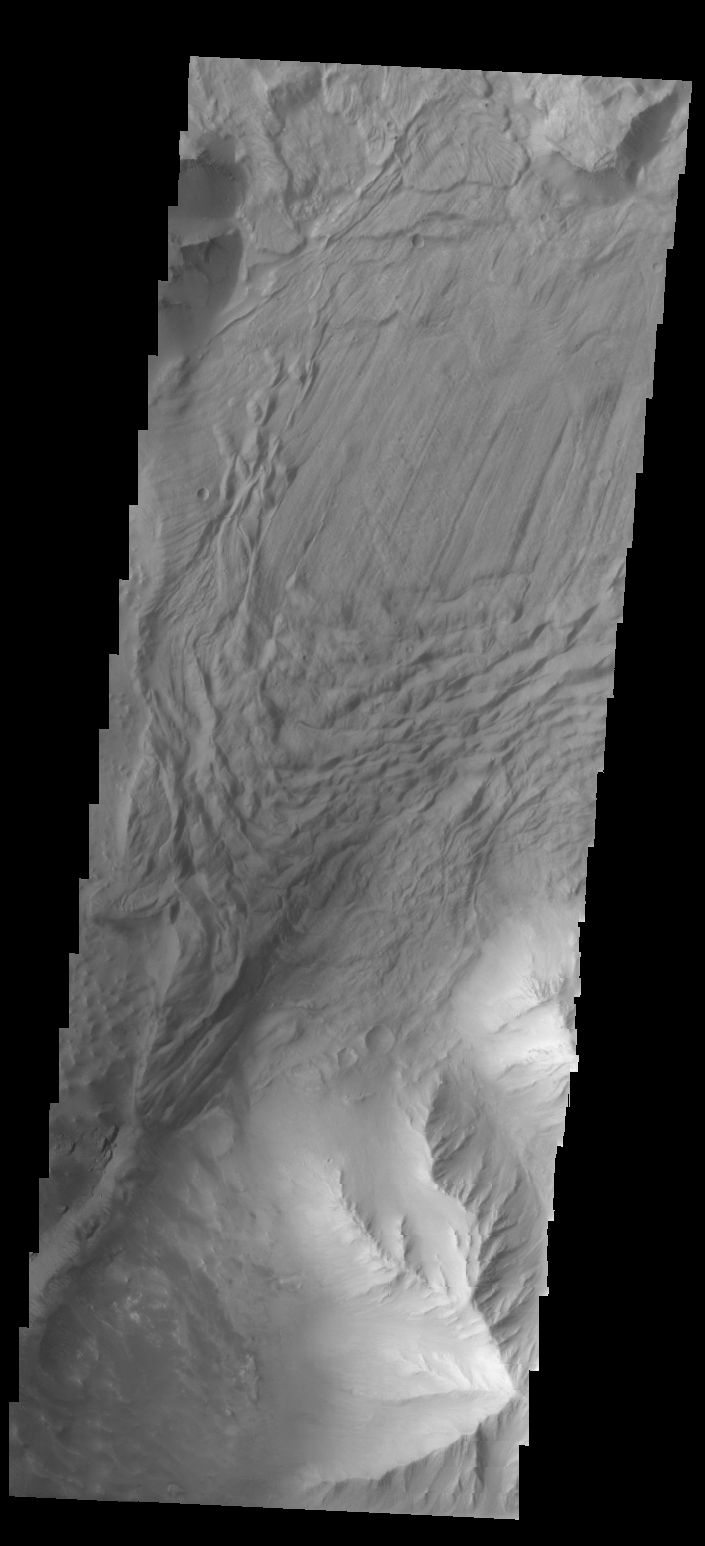

Investigating Mars: Tithonium Chasma

In this VIS image a complex region of multiple overlapping landslide deposits fills most the the frame. In the center of the image the top layer has the lobate edges and radial surface grooves of a low volume slide. It appears to be the top of a complex layering of materials, It is possible that all the lower layers are landslides as well. At the top of the image are a series of smaller lobate shaped landslide deposits Whether the layers formed very close in time of over thousands of years can not be determined in the image.

Tithonium Chasma has numerous large landslide deposits. The resistant material of the plateau surface forms the linear ridges of the canyon wall. Large landslides have changed the walls and floor of the canyon. A landslide is a failure of slope due to gravity. They initiate due to several reasons. A lower layer of poorly cemented/resistant material may have been eroded, undermining the wall above which then collapses; earth quake seismic waves can cause the slope to collapse; and even an impact event near the canyon wall can cause collapse. As millions of tons of material fall and slide down slope a scalloped cavity forms at the upper part where the slope failure occurred. At the material speeds downhill it will pick up more of the underlying slope, increasing the volume of material entrained into the landslide. Whereas some landslides spread across the canyon floor forming lobate deposits, very large volume slope failures will completely fill the canyon floor in a large complex region of chaotic blocks.

Tithonium Chasma is at the western end of Valles Marineris. Valles Marineris is over 4000 kilometers long, wider than the United States. Tithonium Chasma is almost 810 kilometers long (499 miles), 50 kilometers wide and over 6 kilometers deep. In comparison, the Grand Canyon in Arizona is about 175 kilometers long, 30 kilometers wide, and only 2 kilometers deep. The canyons of Valles Marineris were formed by extensive fracturing and pulling apart of the crust during the uplift of the vast Tharsis plateau. Landslides have enlarged the canyon walls and created deposits on the canyon floor. Weathering of the surface and influx of dust and sand have modified the canyon floor, both creating and modifying layered materials.

The Odyssey spacecraft has spent over 15 years in orbit around Mars, circling the planet more than 71,000 times. It holds the record for longest working spacecraft at Mars. THEMIS, the IR/VIS camera system, has collected data for the entire mission and provides images covering all seasons and lighting conditions. Over the years many features of interest have received repeated imaging, building up a suite of images covering the entire feature. From the deepest chasma to the tallest volcano, individual dunes inside craters and dune fields that encircle the north pole, channels carved by water and lava, and a variety of other feature, THEMIS has imaged them all. For the next several months the image of the day will focus on the Tharsis volcanoes, the various chasmata of Valles Marineris, and the major dunes fields. We hope you enjoy these images!

Credit: NASA/JPL-Caltech/ASU